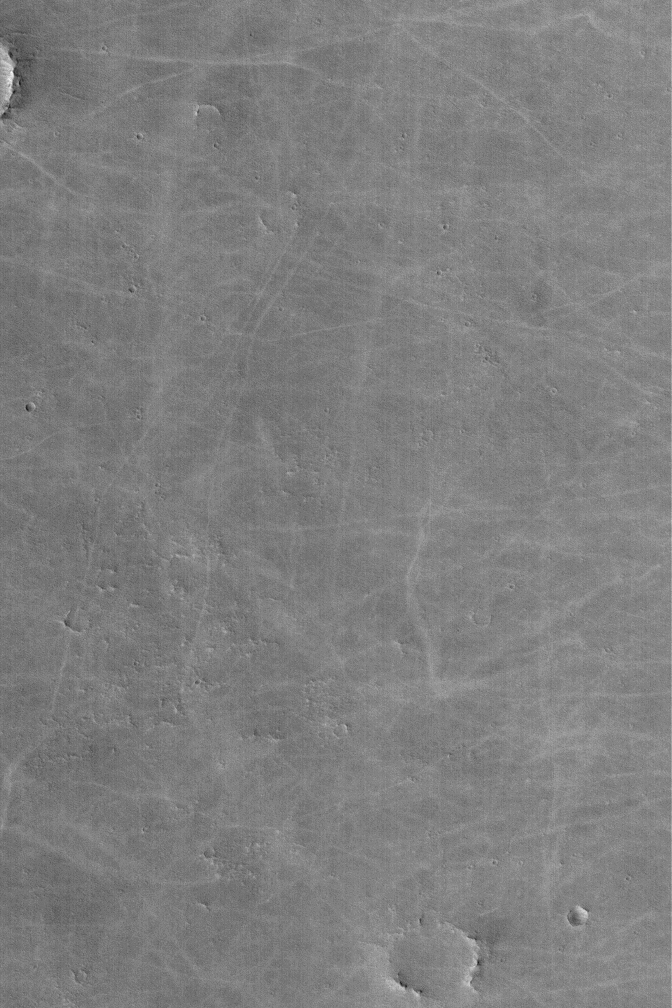

Bright Dust Devil Tracks

9 June 2004
Martian dust devils sometimes disrupt thin coatings of surface dust to create dark streak patterns on the surface. However, not all dust devils make streaks, and not all dust devil streaks are dark. In Syria Planum, the streaks are lighter than the surrounding plains. This Mars Global Surveyor (MGS) Mars Orbiter Camera (MOC) picture shows an example from Syria near 8.8°S, 103.6°W. The thin coating of surface dust in this region is darker than the substrate beneath it. This is fairly unusual for Mars, because most dust is bright. This image covers an area about 3 km (1.9 mi) across and is illuminated by sunlight from the left/lower left.

Credit: NASA/JPL/Malin Space Science Systems